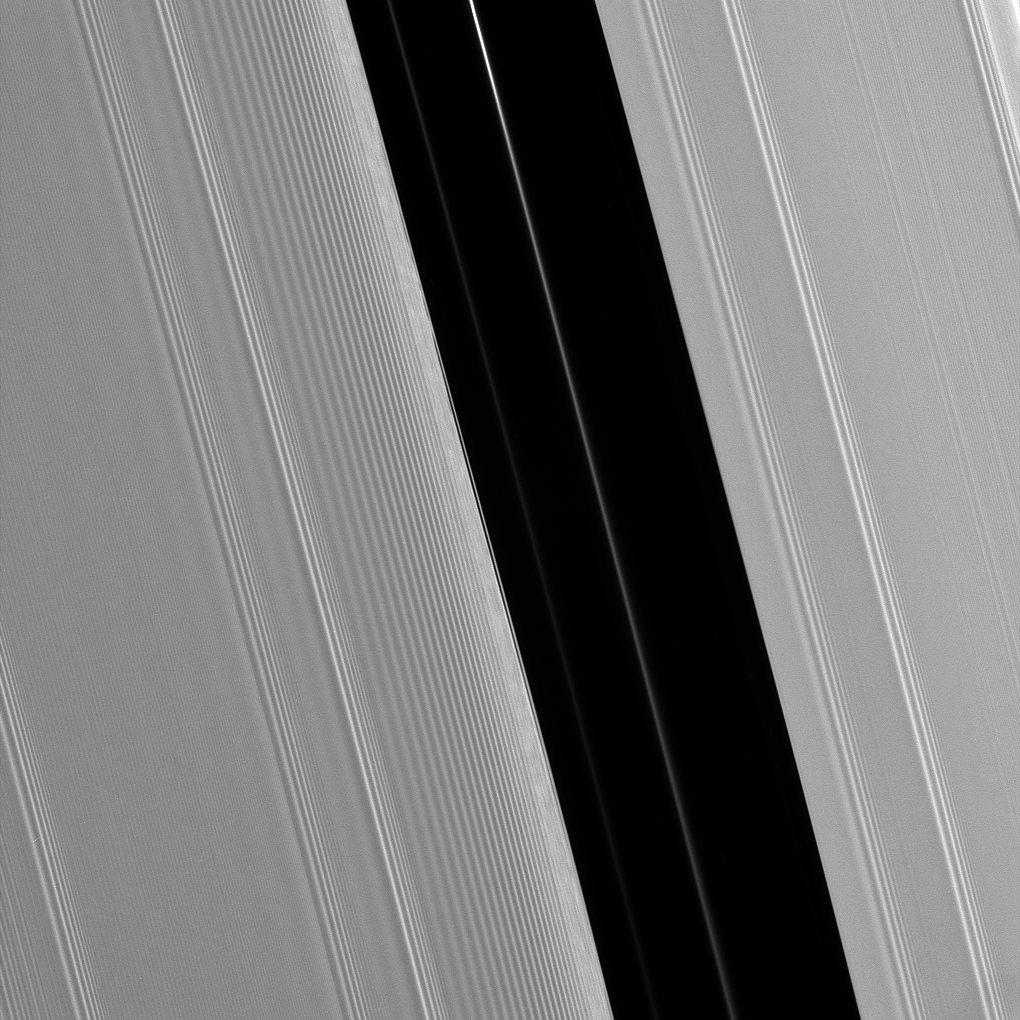

Pan’s Gap

The Encke Gap in Saturn’s A ring is maintained by the presence of the moon Pan, which shares the gap with several diffuse ringlets. The scalloped appearance in the inner (left side) edge of the gap results from perturbations caused by Pan as it sweeps through the 325-kilometer (200-mile) wide lane.

This view looks toward the sunlit side of the rings from about 38 degrees below the ringplane. The image was taken in visible light with the Cassini spacecraft narrow-angle camera on May 10, 2008. The view was acquired at a distance of approximately 264,000 kilometers (164,000 miles) from Saturn. Image scale is 1 kilometer (0.6 mile) per pixel.

The Cassini-Huygens mission is a cooperative project of NASA, the European Space Agency and the Italian Space Agency. The Jet Propulsion Laboratory, a division of the California Institute of Technology in Pasadena, manages the mission for NASA’s Science Mission Directorate, Washington, D.C. The Cassini orbiter and its two onboard cameras were designed, developed and assembled at JPL. The imaging operations center is based at the Space Science Institute in Boulder, Colo.

Credit: NASA/JPL/Space Science Institute